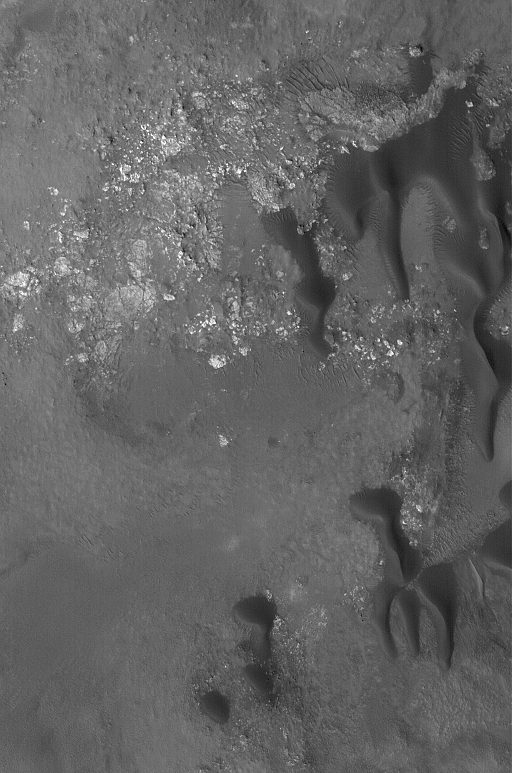

Stokes Crater Dunes

6 May 2005
This Mars Global Surveyor (MGS) Mars Orbiter Camera (MOC) image shows dark-toned sand dunes on the floor of Stokes Crater, located on the martian northern plains. The steepest slopes on the dunes indicate the direction of sand transport; the winds responsible for these dunes generally blow from the north/northeast (top/upper right).

Location near: 55.9°N, 188.6°W
Image width: ~3 km (~1.9 mi)
Illumination from: lower left
Season: Northern Summer

Credit: NASA/JPL/Malin Space Science Systems